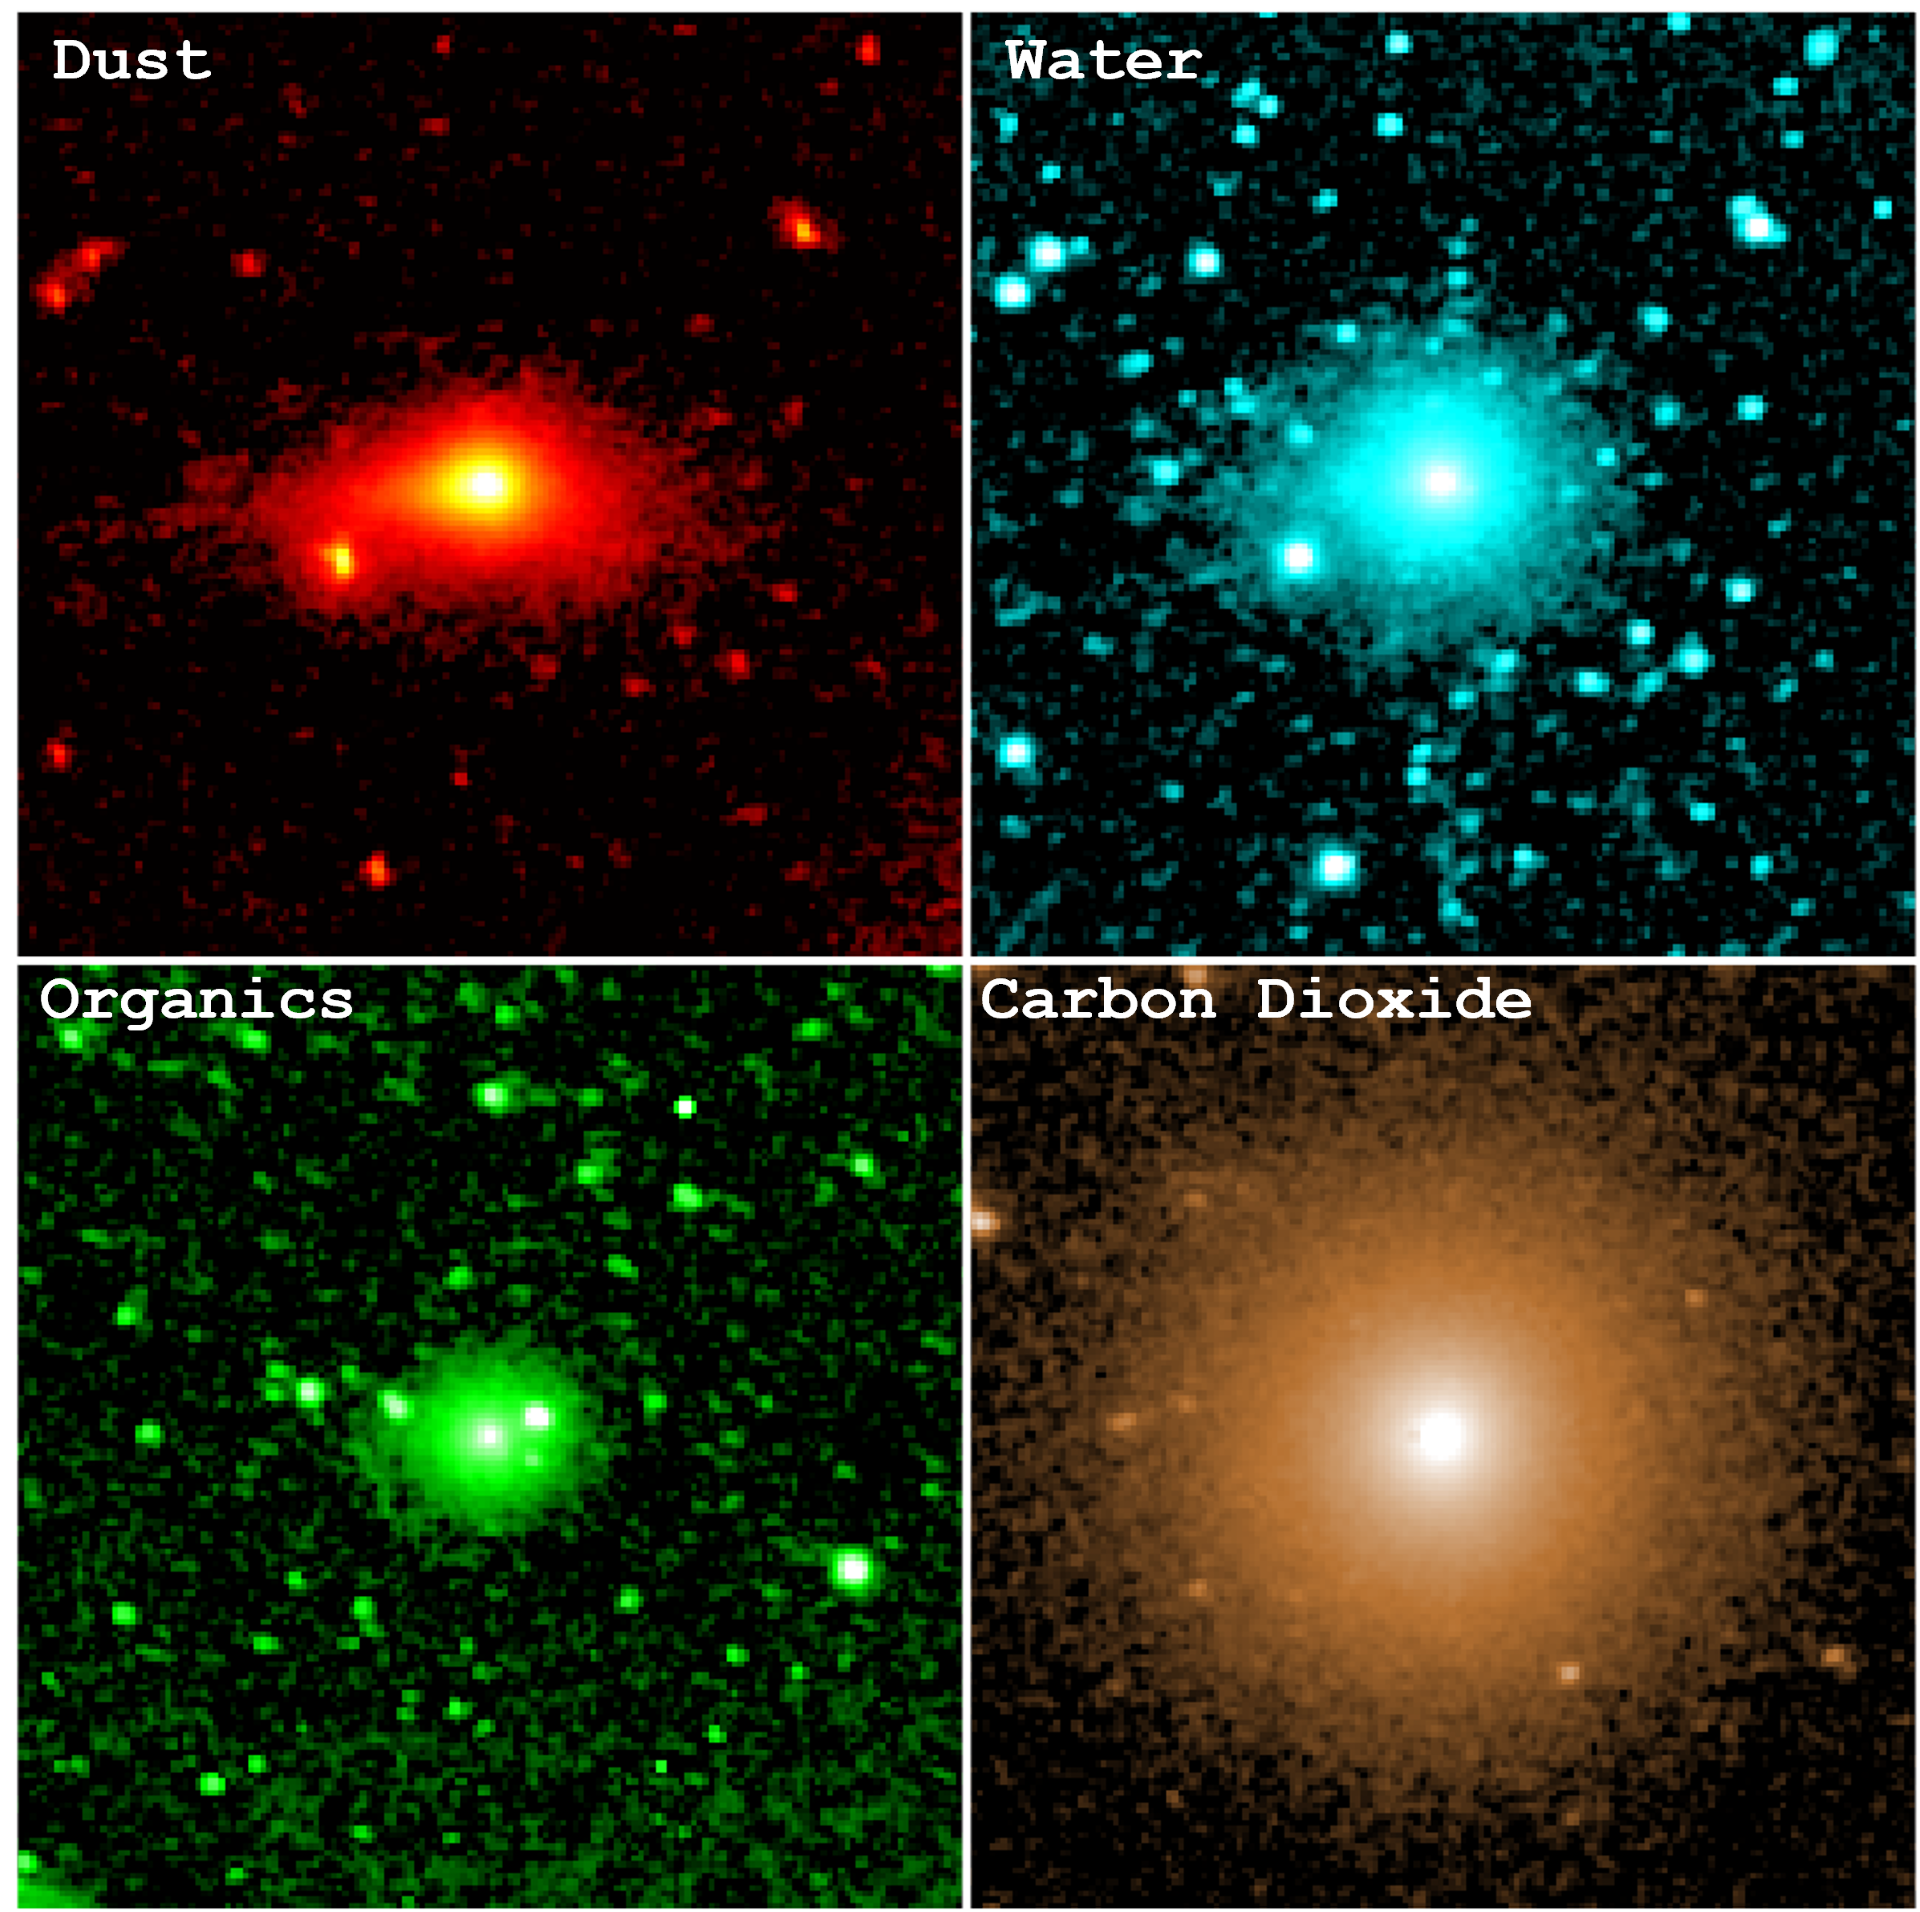

NASA’s SPHEREx Examines Comet 3I/ATLAS’s Coma

These observations by NASA’s SPHEREx (Spectro-Photometer for the History of the Universe, Epoch of Reionization and Ices Explorer) show the infrared light emitted by the dust, water, organic molecules, and carbon dioxide contained within comet 3I/ATLAS’s coma. The comet brightened significantly during the December 2025 period when SPHEREx made the observations — about two months after the icy body had passed its closest distance to the Sun in late October.

The space telescope has the singular capability of seeing the sky in 102 colors, each representing a wavelength of infrared light that provides unique information about galaxies, stars, planet-forming regions, or other cosmic features, including the various gases and dust seen in the coma of 3I/ATLAS. The information gathered by SPHEREx helps scientists better understand what materials 3I/ATLAS contains and how the interstellar object’s pristine ices react to the Sun’s heating as the comet journeys through the solar system.

The mission is managed by NASA’s Jet Propulsion Laboratory in Southern California for the agency’s Astrophysics Division within the Science Mission Directorate in Washington. The telescope and the spacecraft bus were built by BAE Systems. The science analysis of the SPHEREx data is being conducted by a team of scientists at 13 institutions across the U.S., and in South Korea and Taiwan, led by Principal Investigator Jamie Bock, based at Caltech with a joint JPL appointment, and by JPL Project Scientist Olivier Dore. Data is processed and archived at IPAC at Caltech in Pasadena, which manages JPL for NASA. The SPHEREx dataset is freely available to scientists and the public.

Credit: NASA/JPL-Caltech